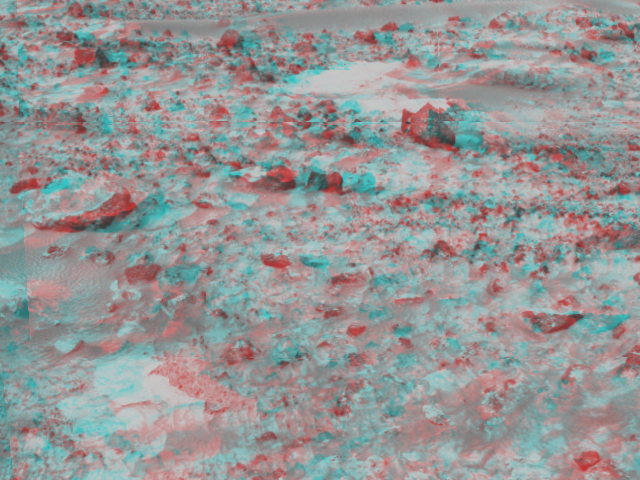

Martian Terrain – 3-D

An area of rocky terrain near the landing site of the Sagan Memorial Station can be seen in this image, taken in stereo by the Imager for Mars Pathfinder (IMP) on Sol 3. 3D glasses are necessary to identify surface detail. This image is part of a 3D “monster” panorama of the area surrounding the landing site.

Mars Pathfinder is the second in NASA’s Discovery program of low-cost spacecraft with highly focused science goals. The Jet Propulsion Laboratory, Pasadena, CA, developed and manages the Mars Pathfinder mission for NASA’s Office of Space Science, Washington, D.C. JPL is an operating division of the California Institute of Technology (Caltech). The Imager for Mars Pathfinder (IMP) was developed by the University of Arizona Lunar and Planetary Laboratory under contract to JPL. Peter Smith is the Principal Investigator.

Click below to see the left and right views individually.

Left
Right
Photojournal note: Sojourner spent 83 days of a planned seven-day mission exploring the Martian terrain, acquiring images, and taking chemical, atmospheric and other measurements. The final data transmission received from Pathfinder was at 10:23 UTC on September 27, 1997. Although mission managers tried to restore full communications during the following five months, the successful mission was terminated on March 10, 1998.

Credit: NASA/JPL